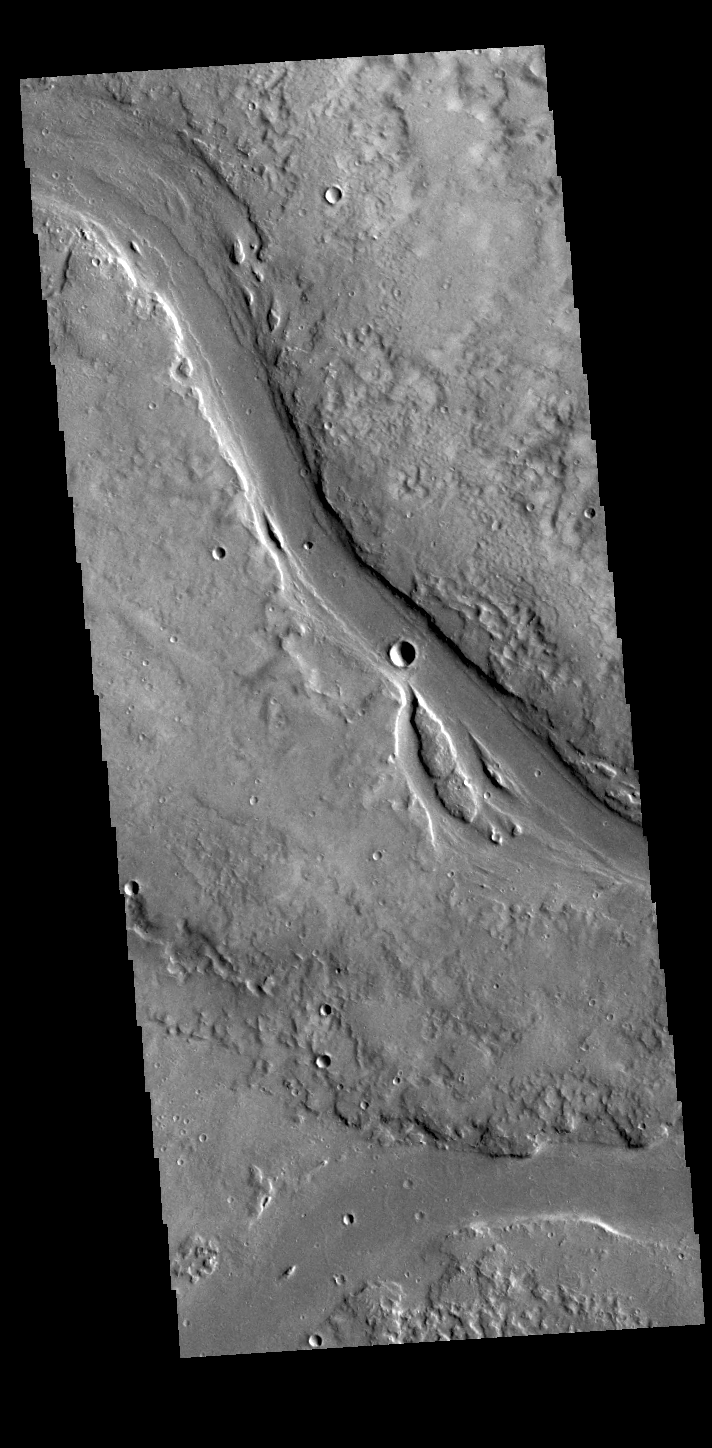

Granicus Valles

This VIS image shows two of the channel segments of Granicus Valles. Granicus Valles is a complex channel system located west of Elysium Mons. The system is approximately 750km long. It is likely that both water and lava played a part in creation of the feature.

Credit: NASA/JPL-Caltech/ASU